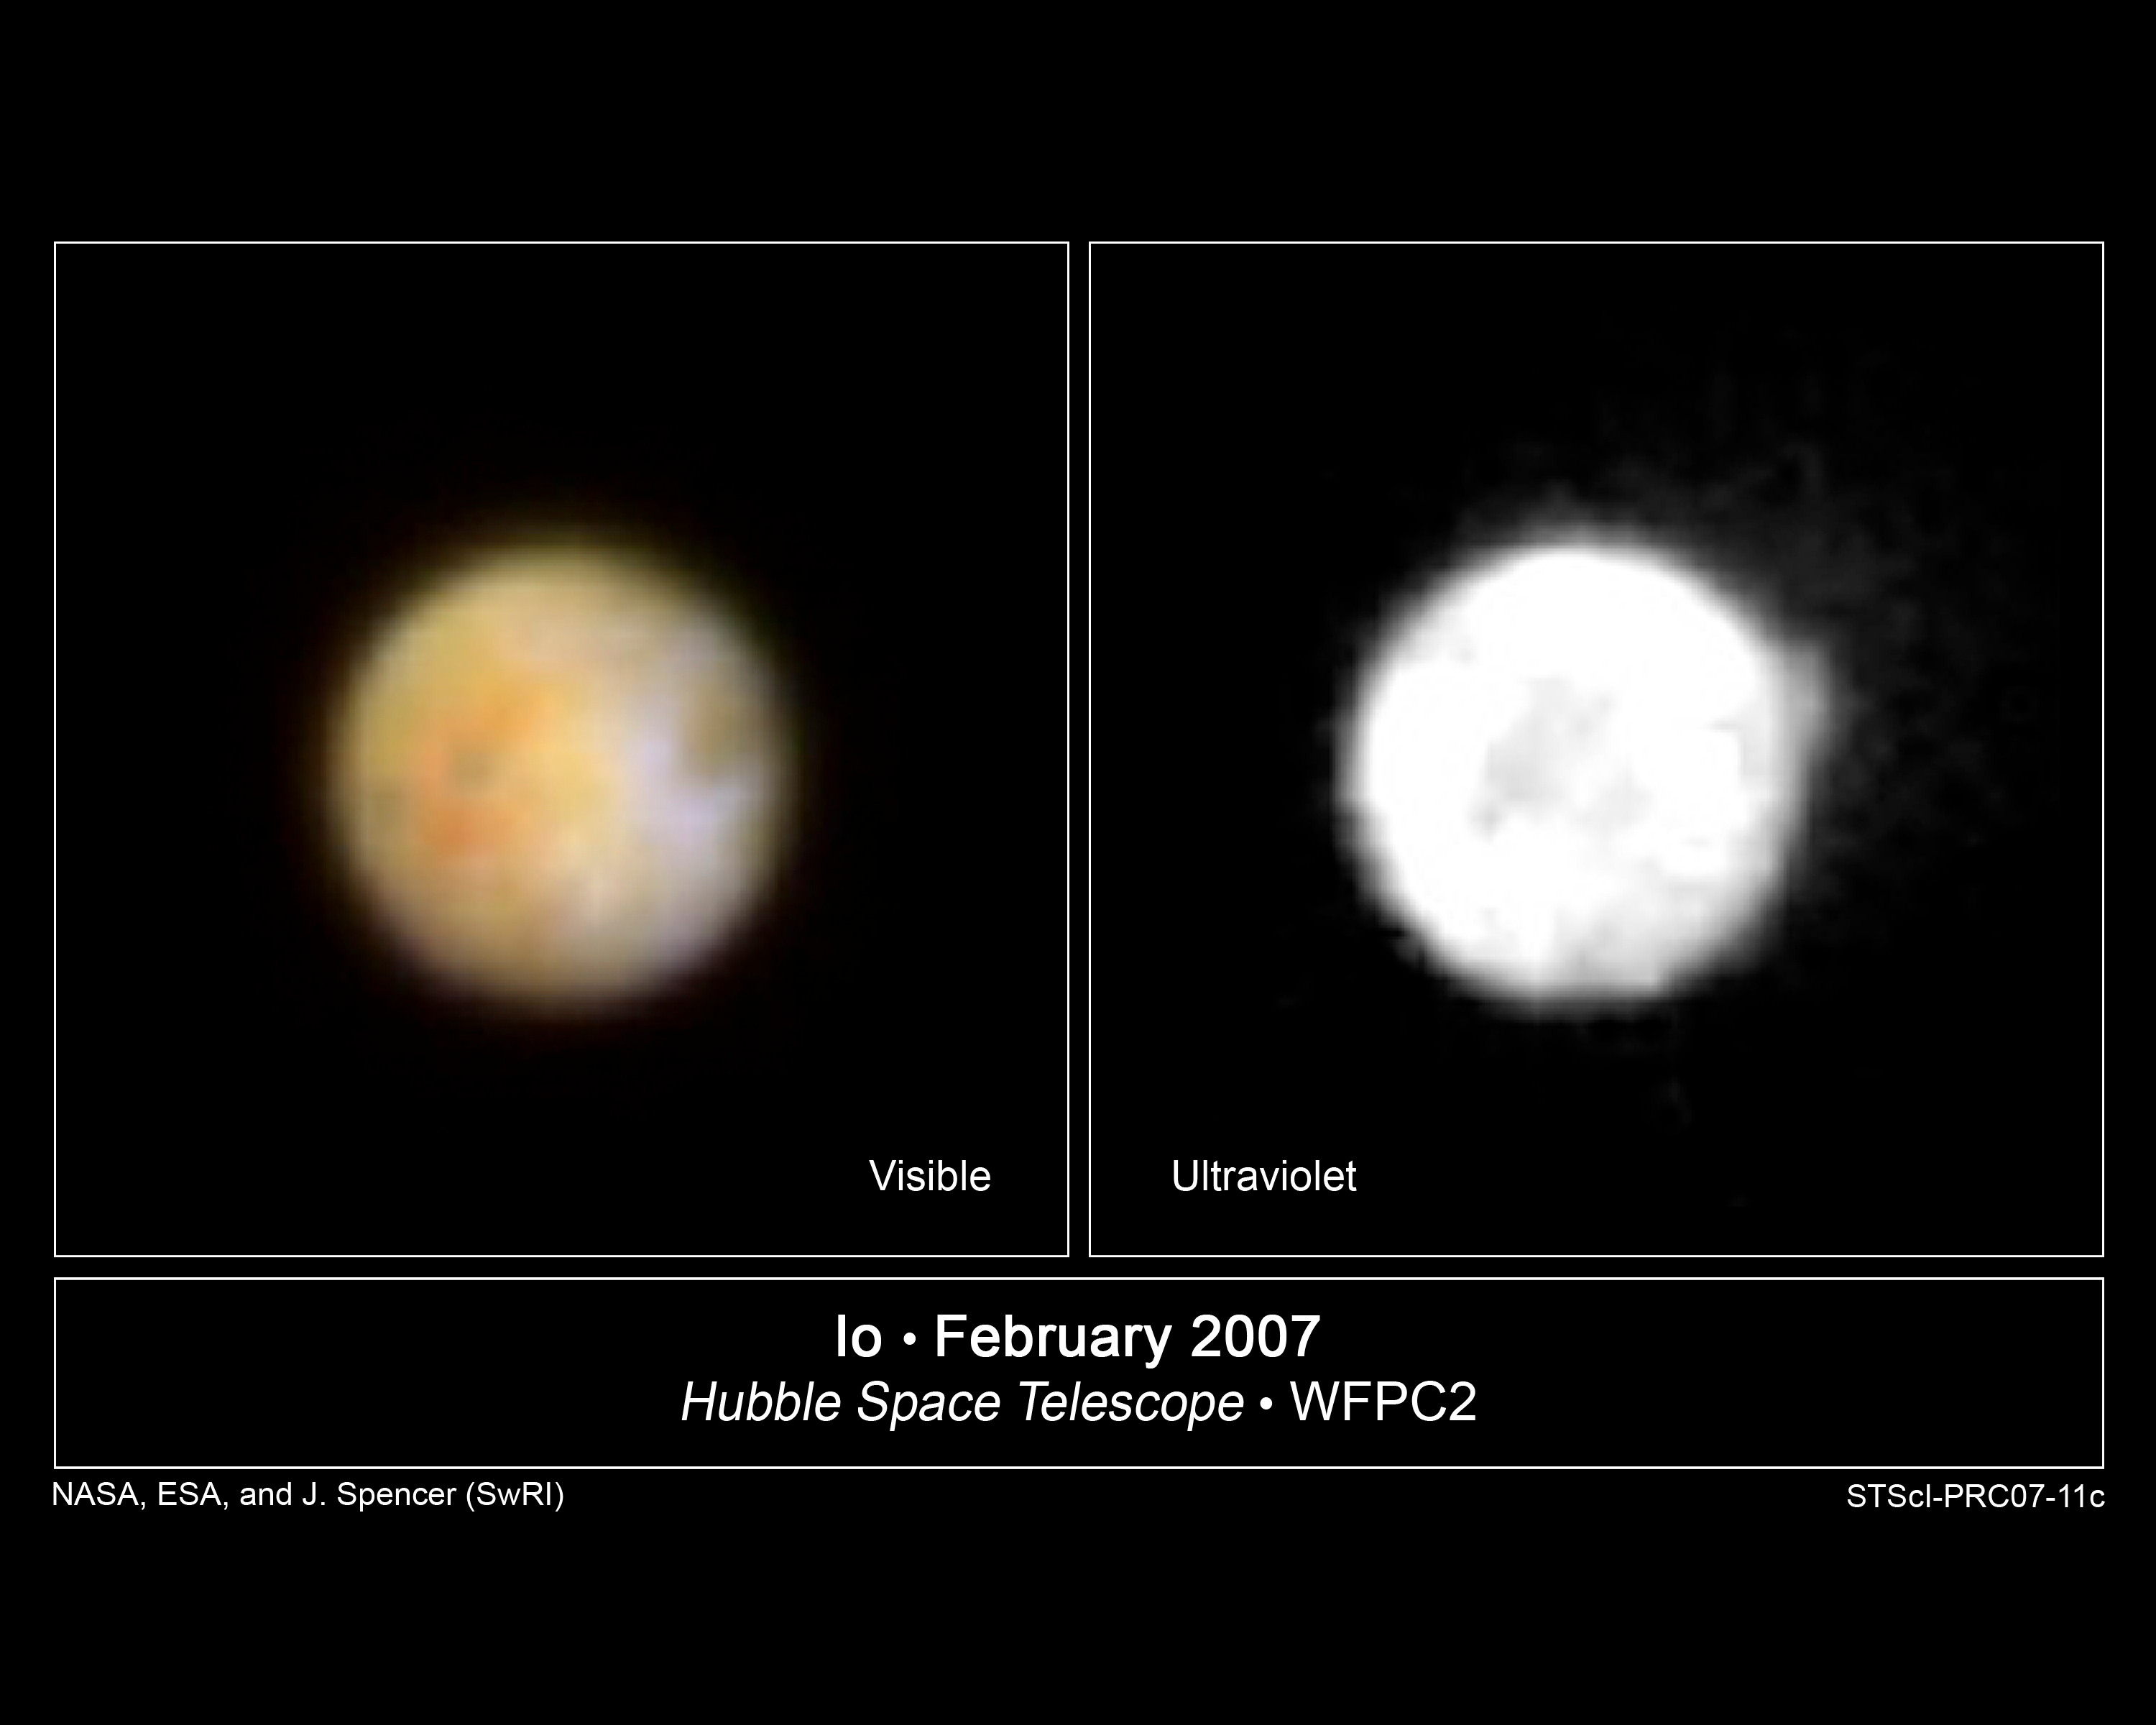

Hubble Observes Volcanic Io

NASA's Hubble Space Telescope is monitoring the volcanically active moon Io in support of the February 28 New Horizons spacecraft flyby of Jupiter. These images were taken with Hubble's Wide Field Planetary Camera 2 on February 14, 2007. The left image, taken in natural color, reveals orange oval deposits of sulfur around the Pele volcano, and other familiar surface features on Io, which is innermost of the Galilean satellites. The ultraviolet image on the right shows a big plume rising above the surface, not far from the north pole. Though Io is no bigger than Earth's geologically dead Moon, Io's interior is kept molten due to the gravitational tug of Jupiter and the other Galilean satellites.

Hubble will continue to photograph Io, as well as Jupiter over the next month, as the New Horizons spacecraft flies past Jupiter. New Horizons is en route to Pluto, and made its closest approach to Jupiter on February 28, 2007.

Through combined remote imaging by Hubble and in situ measurements by New Horizons, the two missions will enhance each other scientifically, allowing scientists to learn more about the Jovian atmosphere, the aurorae, and Jupiter's charged-particle environment and its interaction with the solar wind.

Credit: NASA, ESA, and J. Spencer (SwRI)